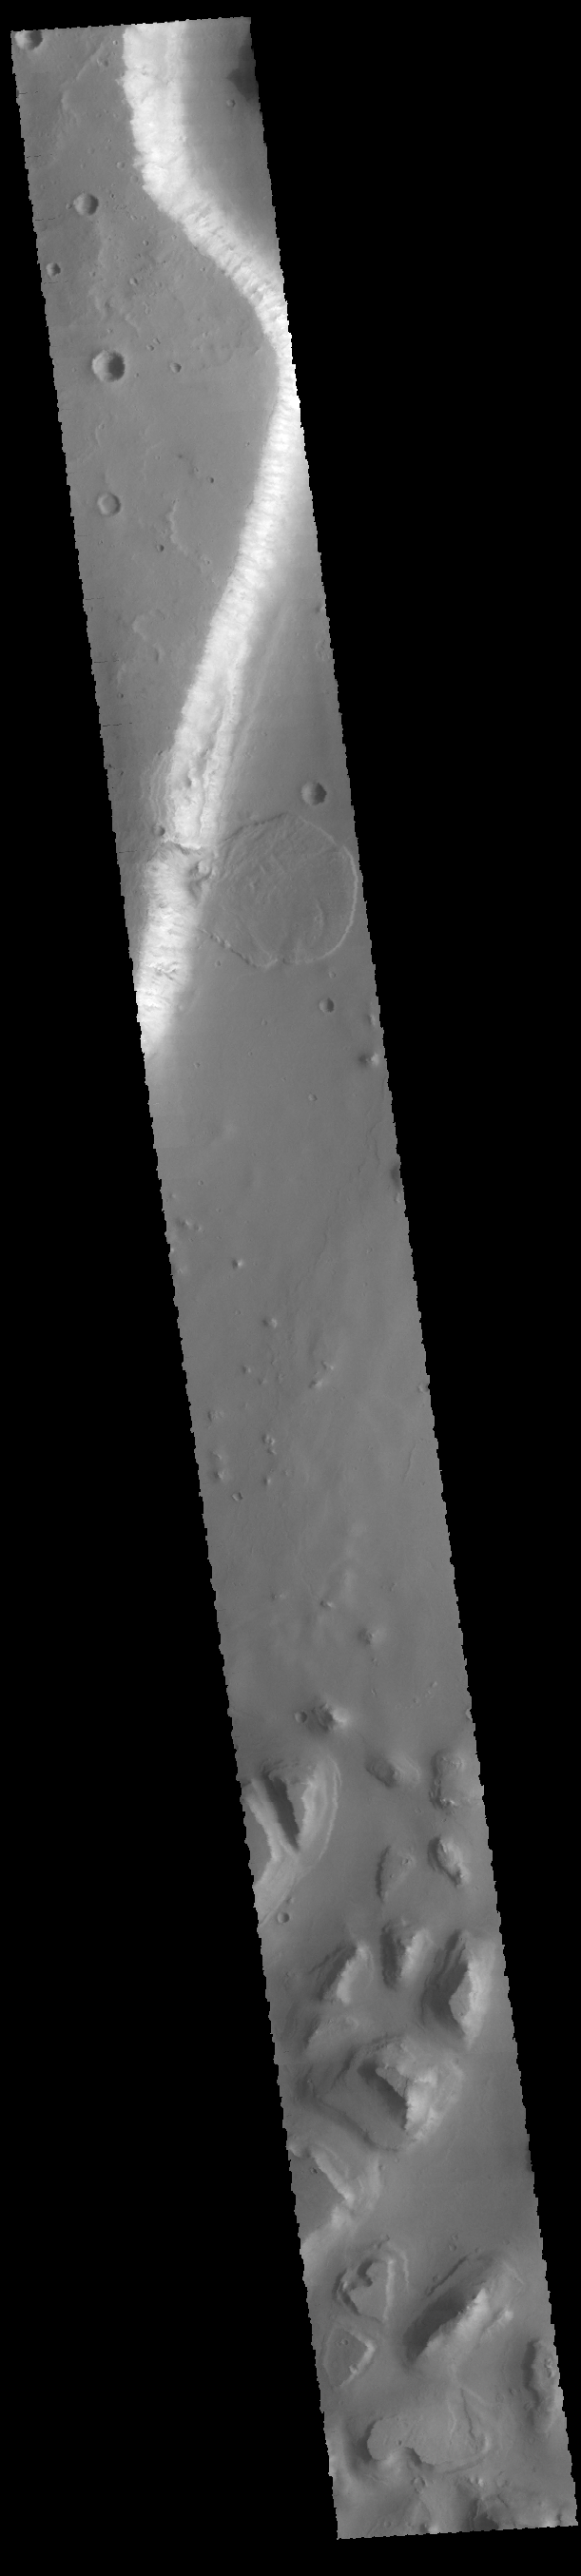

Tiu Valles Landslide

Today’s VIS image shows a landslide deposit from the cliffside along Tiu Valles. The mesas at the bottom of the image are part of Hydraotes Chaos.

Credit: NASA/JPL-Caltech/ASU